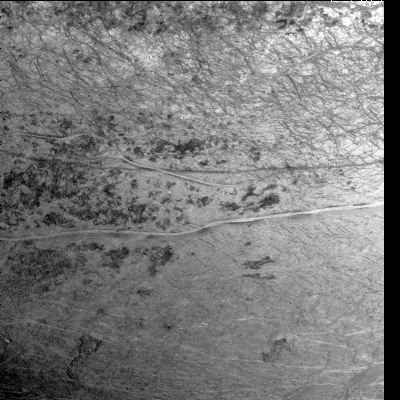

Agenor Linea on Europa

This image of Europa’s southern hemisphere was obtained by the solid state imaging (CCD) system on board NASA’s Galileo spacecraft during its sixth orbit of Jupiter. The upper portion of the image shows the southern extent of the “wedges” region, an area that has undergone extensive disruption. South of the wedges, part of Agenor Linea (nearly 1000 kilometers in length) is also visible. Agenor Linea is unique in that it is similar in width and length to the dark bands seen in the northern hemisphere, but it is bright in color rather than dark. This area will be studied at higher resolution on one of Galileo’s later orbits, which should help scientists explain Agenor’s bright color. This image can be used by scientists to make a global map of Europa by tying such Galileo images together with images from 1979 during NASA’s Voyager mission. Such lower resolution images also provide the context needed to interpret the higher resolution images taken by the Galileo spacecraft during both its nominal mission and the upcoming Europa mission.

North is to the top of the picture and the sun illuminates the surface from the right. The image, centered at 40 degrees south latitude and 210 west longitude, covers an area approximately 675 by 675 kilometers. The finest details that can discerned in this picture are about 3.3 kilometers across. The images were taken on Feb 20, 1997 at 12 hours, 55 minutes, 34 seconds Universal Time when the spacecraft was at a range of 81,707 kilometers.

The Jet Propulsion Laboratory, Pasadena, CA manages the mission for NASA’s Office of Space Science, Washington, DC.

Credit: NASA/JPL